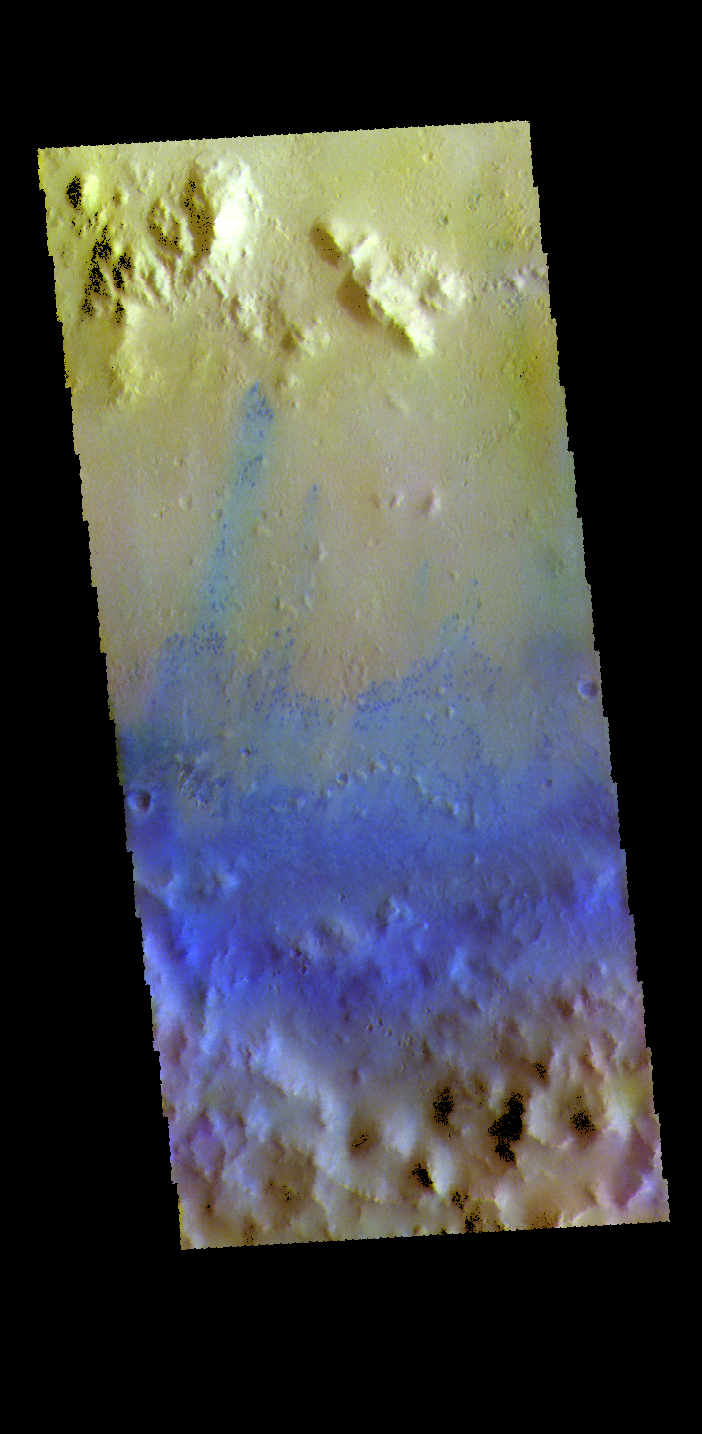

Sagan Crater – False Color

This false color image shows part of the inner rim (bottom of image), central peak ring (top of image) and floor of Sagan Crater. This 90 km (56 miles) crater was named for Carl Sagan. Peak rings are created during impact by uplift of the center and slumping of the walls of large craters (~100 km). The small blue dots are sand dunes. Basaltic sands are typically blue in this false color combination.

The THEMIS VIS camera contains 5 filters. The data from different filters can be combined in multiple ways to create a false color image. These false color images may reveal subtle variations of the surface not easily identified in a single band image.

Credit: NASA/JPL-Caltech/ASU